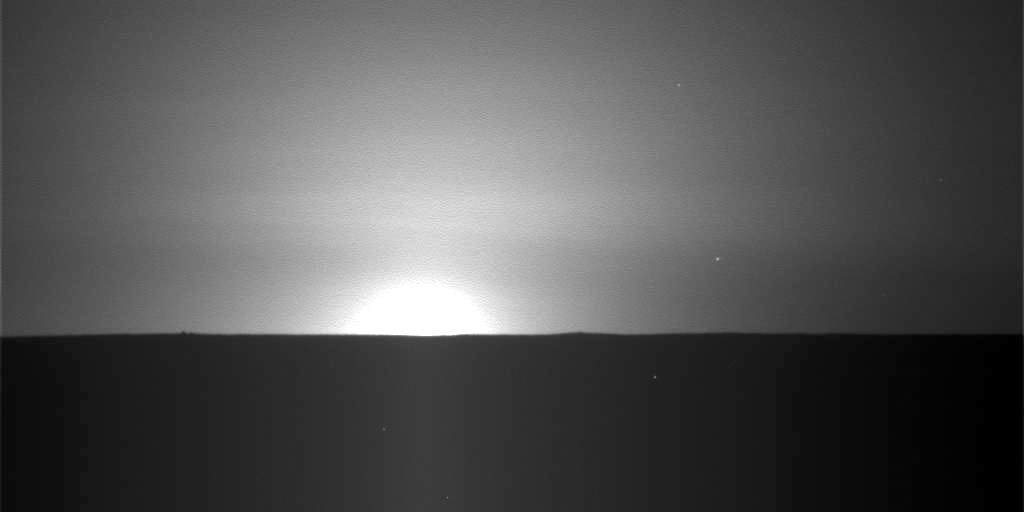

Martian Sunrise at Phoenix Landing Site, Sol 101

This sequence of nine images taken by the Surface Stereo Imager on NASA’s Phoenix Mars Lander shows the sun rising on the morning of the lander’s 101st Martian day after landing.

The images were taken on Sept. 5, 2008. The local solar times at the landing site for the nine images were between 1:23 a.m. and 1:41 a.m.

The landing site is on far-northern Mars, and the mission started in late northern spring. For nearly the entire first 90 Martian days of the mission, the sun never set below the horizon. As the amount of sunshine each day declined steadily after that, so has the amount of electricity available for the solar-powered spacecraft.

The Phoenix Mission is led by the University of Arizona, Tucson, on behalf of NASA. Project management of the mission is by JPL, Pasadena, Calif. Spacecraft development was by Lockheed Martin Space Systems, Denver.

Photojournal Note: As planned, the Phoenix lander, which landed May 25, 2008 23:53 UTC, ended communications in November 2008, about six months after landing, when its solar panels ceased operating in the dark Martian winter.

Credit: NASA/JPL-Caltech/University of Arizona/Texas A&M University